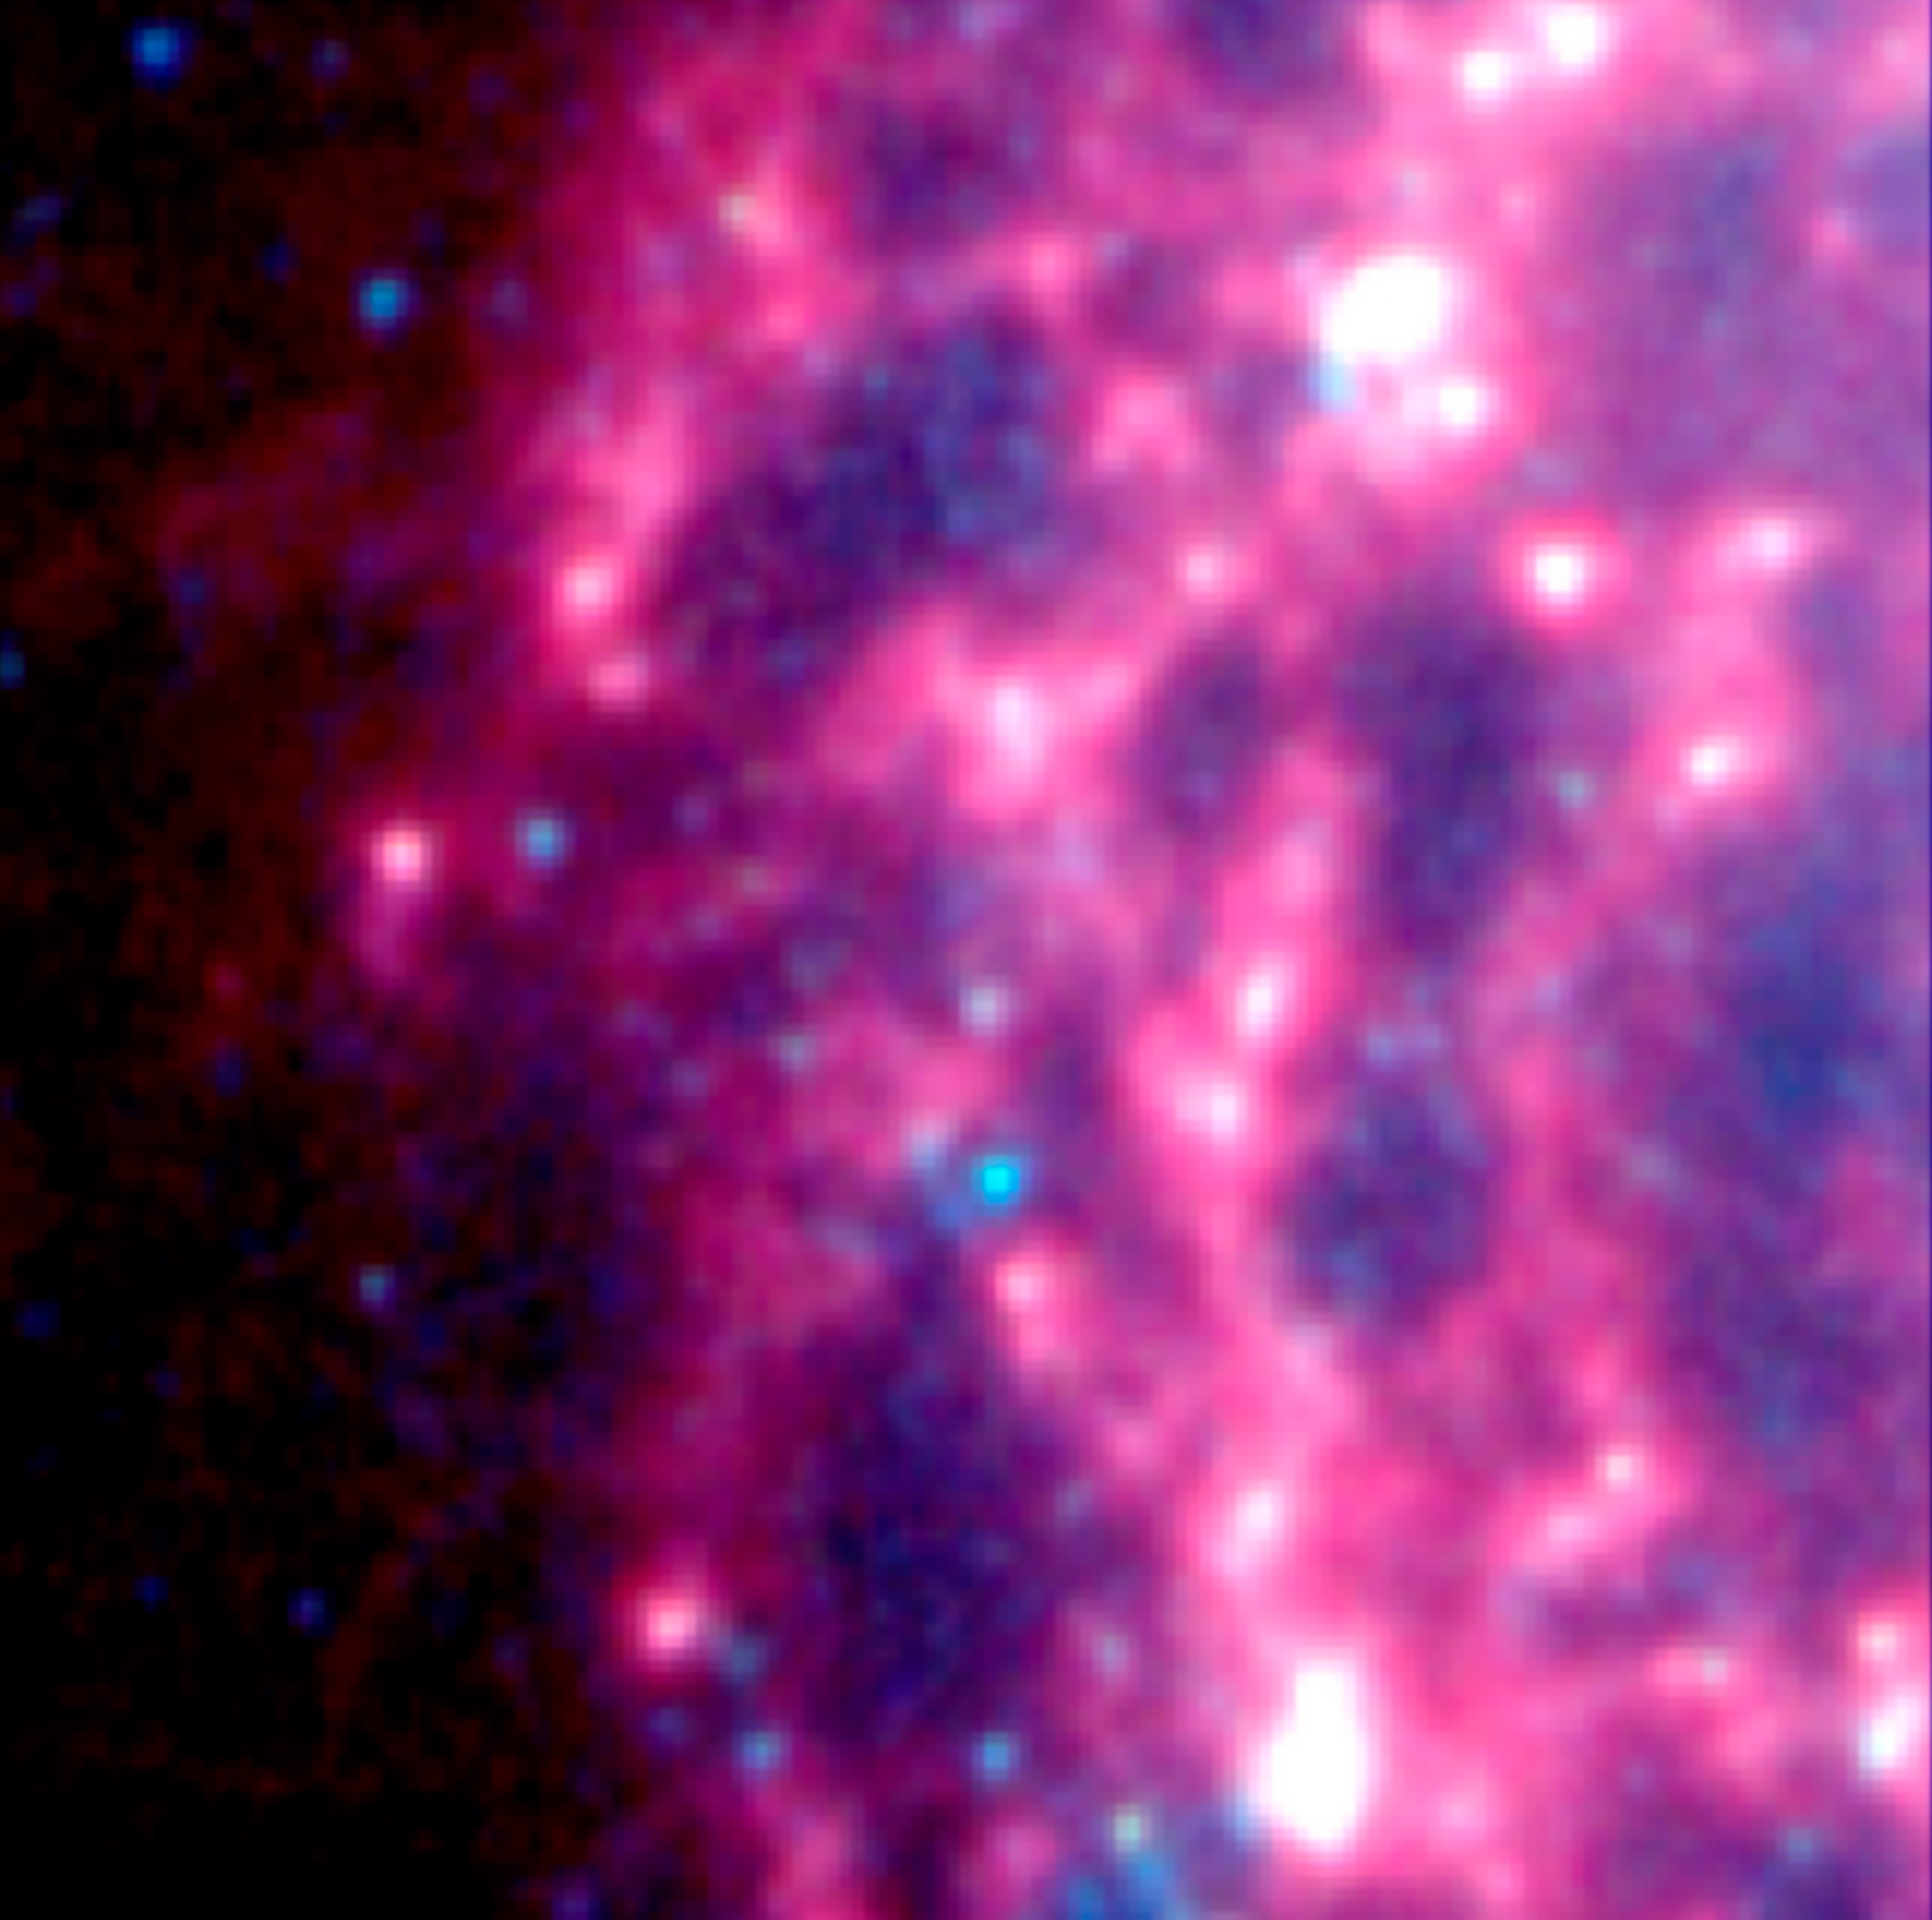

Supernova Dust Factory in M74

Astronomers using NASA's Spitzer Space Telescope have spotted a "dust factory" thirty million light-years away in the spiral galaxy M74. The factory is located at the scene of a massive star's explosive death, or supernova.

While astronomers have suspected for years that supernovae could be producers of cosmic dust particles, the technology to confirm this suspicion has only recently become available.

The dust factory, also known as supernova SN 2003gd, is shown at the center of this image from Spitzer's Infrared Array Camera (IRAC). By the time this image was obtained, in January 2005, the dust had cooled and completely faded from IRAC's view. However, it was still detected in January 2005 by another instrument aboard Spitzer called the Multiband Imaging Photometer (MIPS). The MIPS image is not shown here.

The image is an infrared composite, in which 3.6-micron light is blue, 4.5-micron light is green, and 8-micron light is red.

Credit: NASA/JPL-Caltech/B.E.K. Sugerman (STScI)